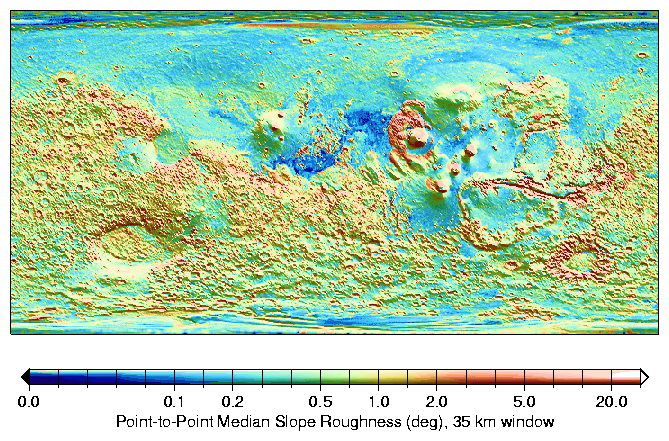

MOLA Global Roughness Map of Mars

The median of slopes in 35-km windows indicate the typical roughness on 300-meter baselines. The rougher nature of the heavily cratered terrain in the Southern Hemisphere is apparent, as well as that of Valles Marineris (12S, 289E) canyon walls and the Olympus Mons (18N, 227E) aureole deposits. The Northern Lowlands are smooth, especially Amazonis Planitia (16N, 202E), a region to the west of Olympus Mons, were typical median slopes on these baselines are often smaller than 0.1 degree. A shaded relief map of the topography is overlaid is monochrome.

Credit: NASA/JPL/GSFC